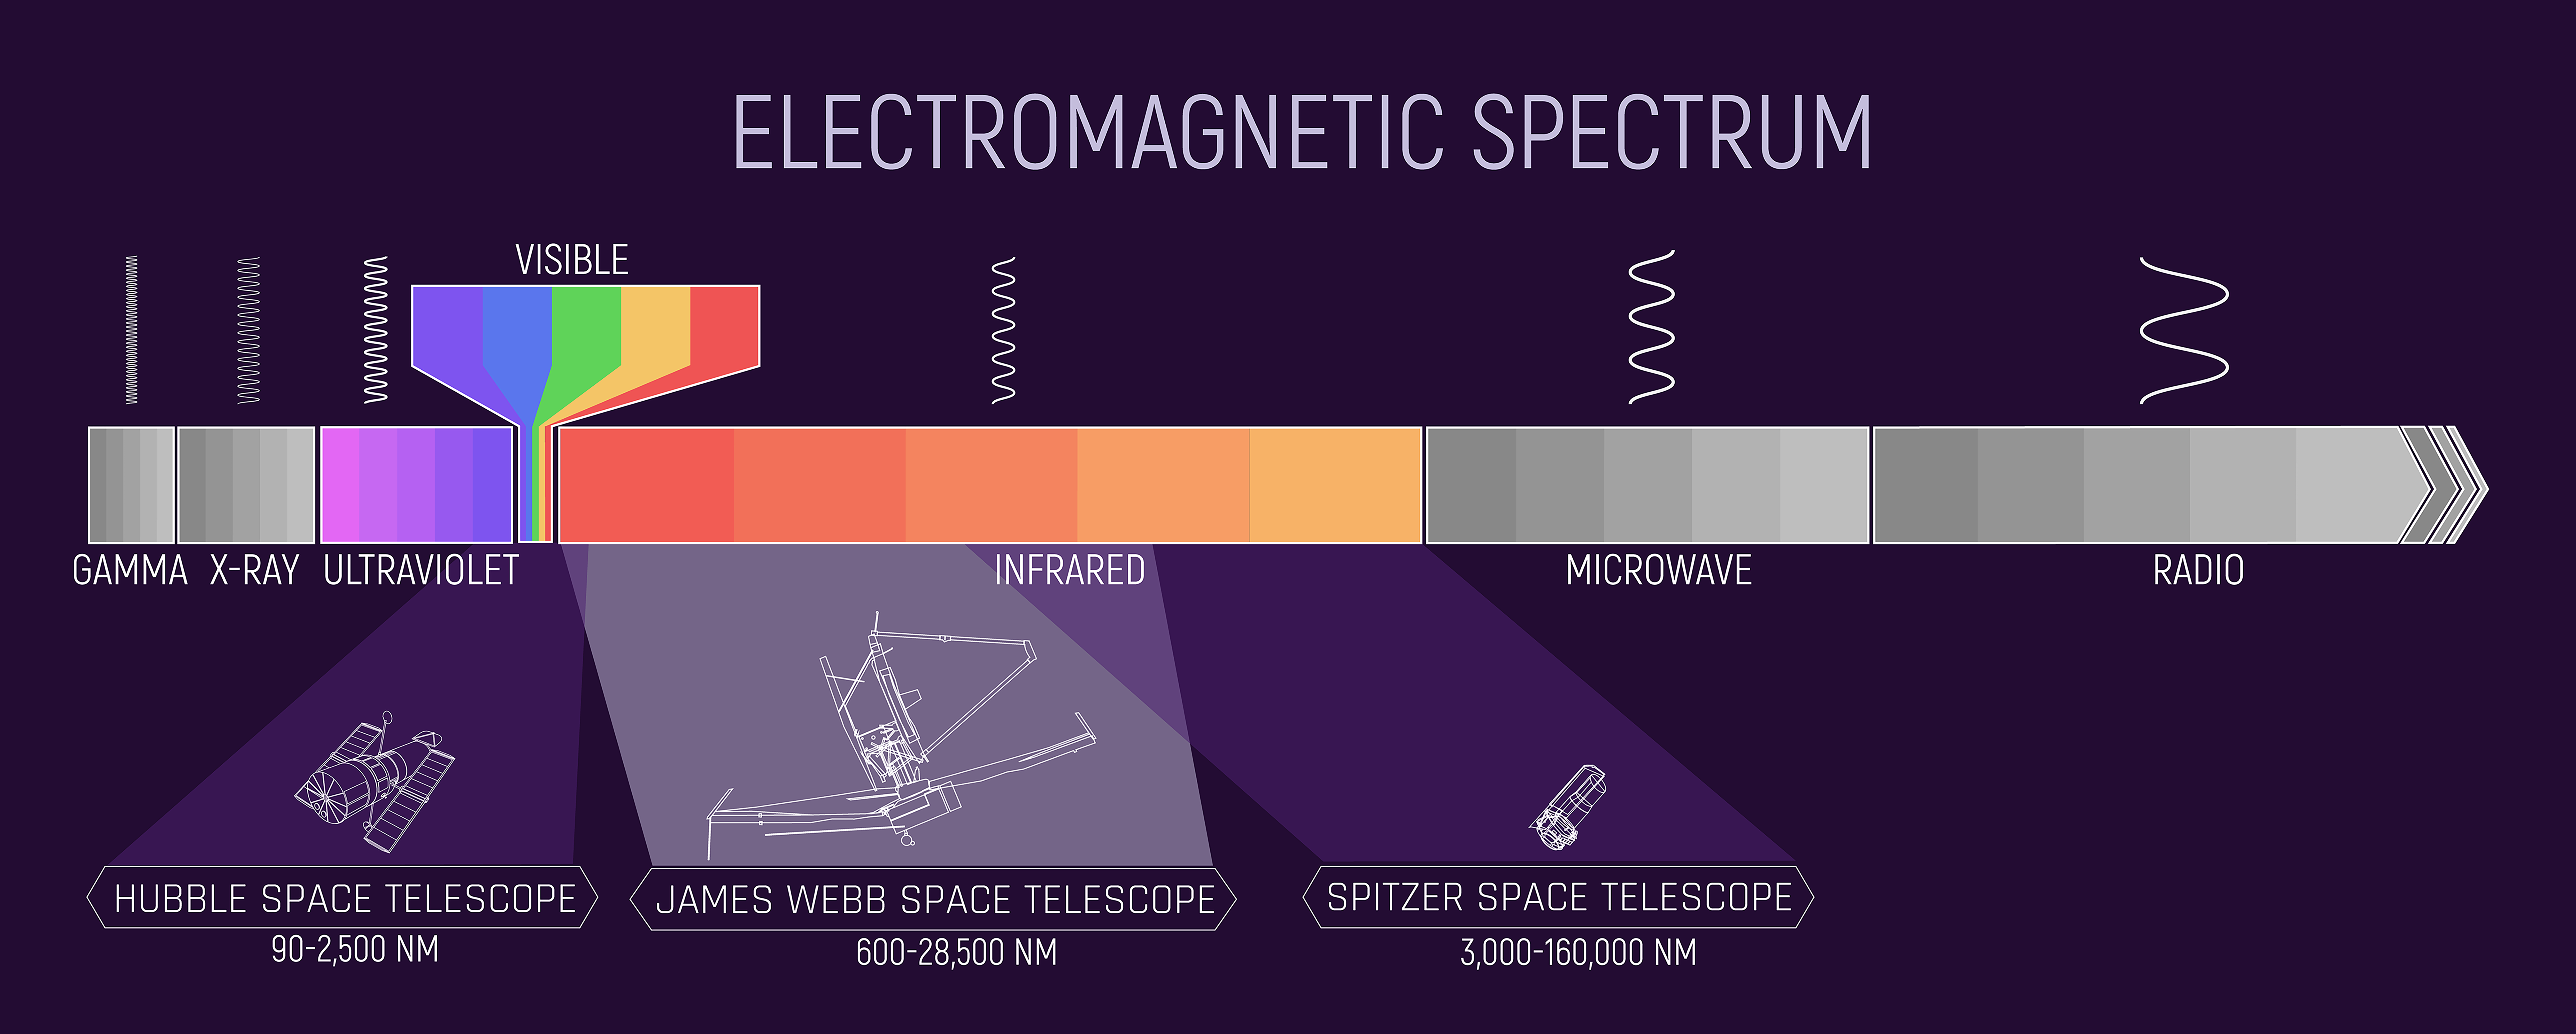

The Electromagnetic Spectrum (with Hubble, Webb, and Spitzer Highlights)

This infographic illustrates the spectrum of electromagnetic energy, specifically highlighting the portions detected by NASA’s Hubble, Spitzer, and Webb space telescopes. The portion of the spectrum labeled “visible,” with the colors of the rainbow, is what humans detect as visible light. Beyond the red end of the visible spectrum, the wavelengths are longer than the human eye can detect. The portion of the spectrum immediately beyond red is called infrared. Humans can feel infrared energy as heat. Each of these telescopes detects portions of the infrared spectrum and astronomers can analyze that data, essentially making the invisible visible. Longer wavelengths like infrared, microwave, and radio waves are able to pass through areas of dense gas clouds and other matter in the universe where shorter wavelengths get trapped. By detecting these longer wavelengths with telescopes, we are able to see things in the universe that we could never see in visible light. The infographic demonstrates how much of the electromagnetic spectrum each of these telescopes covers and also their combined coverage. There are other telescopes that detect other portions of the electromagnetic spectrum, and together these scientific instruments give us a more complete picture of the universe and how it functions.

Credit: Image: NASA, ESA, CSA, Joseph Olmsted (STScI)